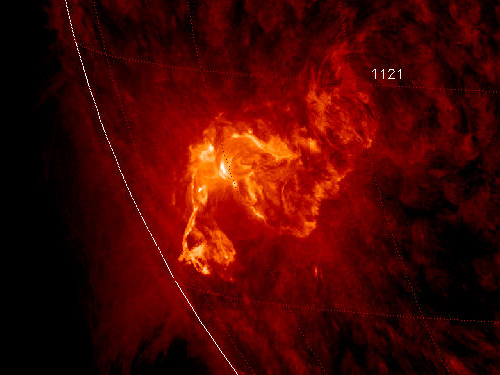

Sunspot 1121 Unleashes X-ray Flare

NASA image caputred November 6, 2010 To see a really cool video of this event go here: www.flickr.com/photos/gsfc/5164627471/ Active sunspot 1121 has unleashed one of the brightest x-ray solar flares in years, an M5.4-class eruption at 15:36 UT on Nov. 6th. Radiation from the flare created a wave of ionization in Earth's upper atmosphere that altered the propagation of low-frequency radio waves. There was, however, no bright CME (plasma cloud) hurled in our direction, so the event is unlikely to produce auroras in the nights ahead. This is the third M-flare in as many days from this increasingly active sunspot. So far none of the eruptions has been squarely Earth-directed, but this could change in the days ahead as the sun's rotation turns the active region toward our planet.

Credit: NASA/SDO/AIA